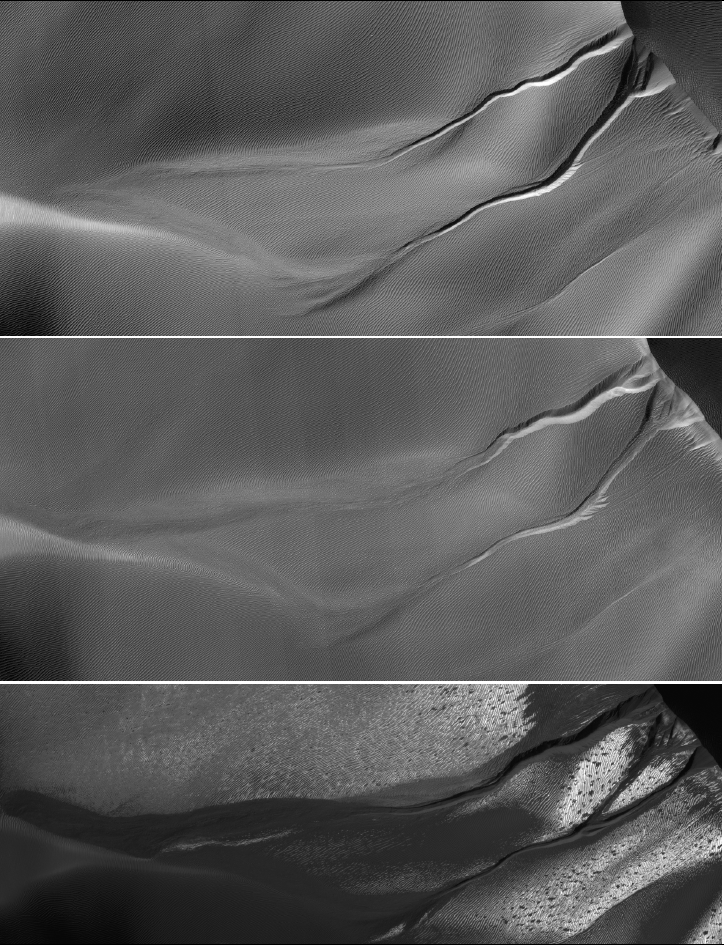

Gully Changes on Martian Sand Dune

Annotated Version

The gullies on a Martian sand dune in this trio of images from NASA’s Mars Reconnaissance Orbiter deceptively resemble features on Earth that are carved by streams of water. However, these gullies likely owe their existence to entirely different geological processes apparently related to the winter buildup of carbon-dioxide frost.

Scientists at the University of Arizona, Tucson, and at Johns Hopkins University Applied Physics Laboratory, Laurel, Md., compared pairs of images from before and after changes in such dune gullies. They determined that the changes occur in Martian winter, during periods of carbon-dioxide frost, rather than during warmer seasons when frozen water, if present, might somehow melt and flow.

Each of the three images here shows an area about 1.2 kilometers (three-fourths of a mile) across. The dunes lie inside Matara Crater, at 49.4 degrees south latitude, 34.7 degrees east longitude. The images are portions of observations by the High Resolution Imaging Science Experiment (HiRISE) camera on the Mars Reconnaissance Orbiter. HiRISE took the top one on March 14, 2008, which was mid-autumn in Mars’ southern hemisphere, the middle one on July 9, 2009, in the first half of the next southern-Mars summer, and the bottom one on October 4, 2010, in the late part of the following (and most recent) winter season.

Illumination is from the upper left. Gullies run leftward downhill from a dune crest in the upper right corner.

Arrows indicate places where changes appeared between observations. Each year, the alcoves at the dune’s crest and the channel beds widened during the Martian winter as material moved down slope and lengthened the apron at the bottom. Very new deposits (formed sometime in September 2010) are visible in the bottom image as the darker material extending from the channels and obscuring the pre-existing ripples on the dune’s surface. Additionally, on the upper gully, material first filled-in part of the channel (between 2008 and 2009) and then re-incised the channel into the apron (between 2009 and 2010).

The upper image is part of HiRISE observation PSP_007650_1300; the middle image part of ESP_013834_1300; the lower image part of ESP_019636_1300. Other image products from those observations are at http://hirise.lpl.arizona.edu/PSP_007650_1300 and http://hirise.lpl.arizona.edu/ESP_013834_1300.

NASA’s Jet Propulsion Laboratory, a division of the California Institute of Technology in Pasadena, manages the Mars Reconnaissance Orbiter for NASA’s Science Mission Directorate, Washington. Lockheed Martin Space Systems, Denver, built the spacecraft. The High Resolution Imaging Science Experiment is operated by the University of Arizona, and the instrument was built by Ball Aerospace & Technologies Corp., Boulder, Colo.

Credit: NASA/JPL-Caltech/University of Arizona